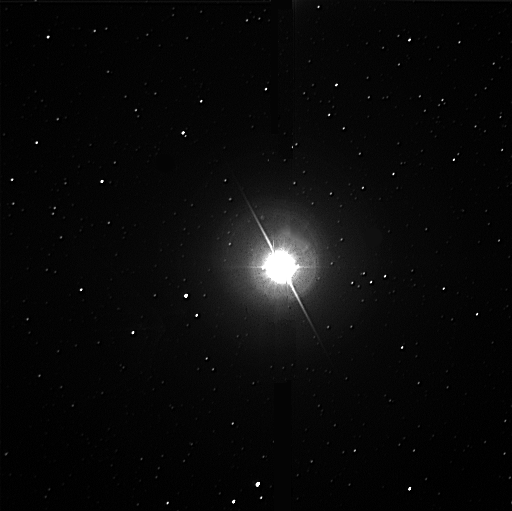

Altair

For the first time ever, a star spinning so fast its mid-section is stretched out has been directly measured by an ultra-high-resolution NASA telescope system on Palomar Mountain near San Diego.

“Measuring the shape of this star, Altair, was as difficult as standing in Los Angeles, looking at a hen’s egg in New York, and trying to prove that it’s oval-shaped and not circular,” said Dr. Charles Beichman, chief scientist for astronomy and physics at NASA’s Jet Propulsion Laboratory, Pasadena, Calif.

Altair is a well-known member of the Summer Triangle, clearly visible in the summer night sky across the United States. Scientists using the Palomar Testbed Interferometer, which links multiple telescopes, measured the star’s radius at different angles on the sky. They noticed the size of the star varied with changing angles, which was the first tip-off that Altair is not perfectly round.

“This surprising observation led to a bit of challenging detective work to properly interpret the data,” said principal investigator Dr. Gerard van Belle of JPL. “We measured the size of another star, Vega, at the same time, which didn’t change with angle, so we knew this wasn’t just a fluke of the telescope.”

Previous studies of Altair raised the prospect that the star might have midriff bulge, but never before had the shape been measured directly. Earlier measurements of the star’s spectrum, or light-wave pattern, had hinted that Altair was rotating very fast. When a gaseous orb, like a star, spins fast enough, it tends to expand at the middle, like a beach ball that is squeezed at the top and bottom.

Altair is a perfect example—it rotates at least once every 10.4 hours, and the new Palomar observations reveal the diameter at its equator is at least 14 percent greater than at its poles. For a star that spins slowly, this effect is miniscule. For example, our Sun rotates once every 30 days and has an equator only .001 percent greater in diameter than its poles.

By measuring Altair’s size at separate positions along its edge, van Belle and his colleagues determined that Altair rotates at a speed of at least 210 kilometers per second (470,000 miles per hour) at the equator. Future studies may pin down the speed more precisely.

“Determining the shape of another star helps us learn about the forces that control the shape and structure of all stars, including our star, the Sun,” Beichman said. “This tells us more about the Sun’s behavior and ultimate fate.”

The Palomar Testbed Interferometer has three 50-centimeter (20-inch) telescopes. To study Altair, the telescopes were used two at a time. The combined light from the telescope pairs provided sharpness comparable to a telescope as large as a football field.

“Altair is the twelfth brightest star in the sky—you’d think that everything there is to know about this star would have been discovered already,” said co-investigator Dr. David Ciardi of the University of Florida, Gainesville. “It’s a good example of the surprises you’re going to encounter when you are able to look at even familiar stars with unprecedented resolution.”

The Palomar Testbed Interferometer is paving the way for the Keck Interferometer, Space Interferometry Mission and Terrestrial Planet Finder, all part of NASA’s Origins program. The program will hunt for Earthlike planets that might harbor life around other stars. “In the long run, we’ll use these interferometric capabilities to search for planets around nearby stars. This is an important first step,” said Beichman.

Van Belle and Ciardi co-authored the Altair paper, scheduled to appear in the October 1 issue of the Astrophysical Journal, with Robert Thompson of JPL and the University of Wyoming, Laramie; Dr. Rachel Akeson of the JPL/Caltech Infrared Processing and Analysis Center, Pasadena, Calif.; and Dr. Elizabeth Lada of the University of Florida, Gainesville.

Their research was funded by NASA’s Office of Space Science, Washington, D.C., along with the National Science Foundation. Palomar Observatory is owned and operated by the California Institute of Technology in Pasadena, which also manages JPL for NASA. The Palomar Testbed Interferometer was designed and built by a team of JPL researchers led by Drs. Mark Colavita and Michael Shao. Funded by NASA and managed by JPL, the interferometer is located at the Palomar Observatory near the historic 200-inch Hale Telescope.

Credit: NASA/JPL/Caltech/Steve Golden